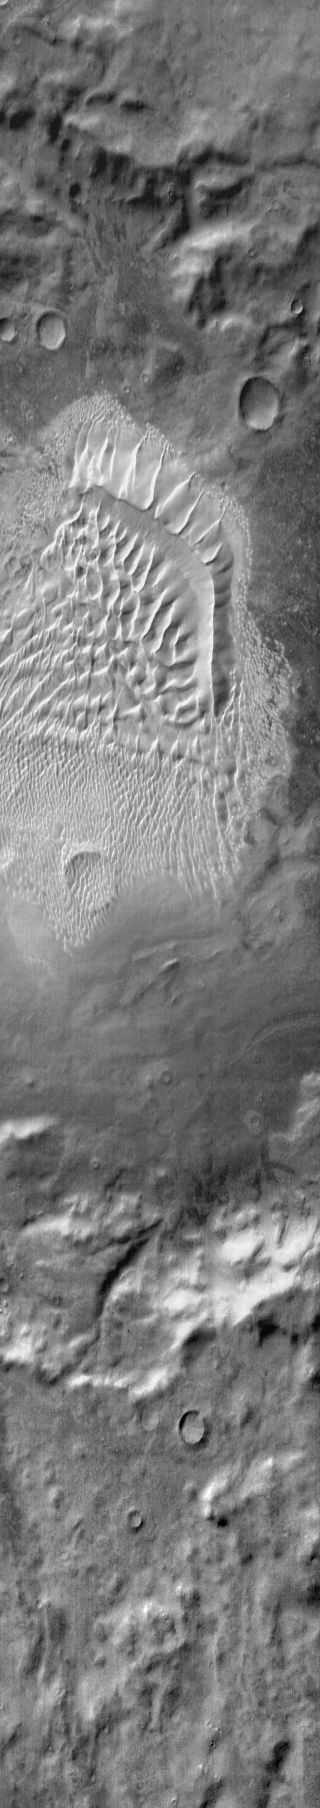

Russell Crater Dunes (IR)

This daytime infrared image shows the complex dune field located on the floor of Russell Crater. The bright tone indicates the warmth of the dunes compared to the surrounding materials.

Context information for this image is not available at this time.

Image information: IR instrument. Latitude -54.9N, Longitude 12.7E. 120 meter/pixel resolution.

Please see the THEMIS Data Citation Note for details on crediting THEMIS images.

Note: this THEMIS visual image has not been radiometrically nor geometrically calibrated for this preliminary release. An empirical correction has been performed to remove instrumental effects. A linear shift has been applied in the cross-track and down-track direction to approximate spacecraft and planetary motion. Fully calibrated and geometrically projected images will be released through the Planetary Data System in accordance with Project policies at a later time.

NASA’s Jet Propulsion Laboratory manages the 2001 Mars Odyssey mission for NASA’s Office of Space Science, Washington, D.C. The Thermal Emission Imaging System (THEMIS) was developed by Arizona State University, Tempe, in collaboration with Raytheon Santa Barbara Remote Sensing. The THEMIS investigation is led by Dr. Philip Christensen at Arizona State University. Lockheed Martin Astronautics, Denver, is the prime contractor for the Odyssey project, and developed and built the orbiter. Mission operations are conducted jointly from Lockheed Martin and from JPL, a division of the California Institute of Technology in Pasadena

Credit: NASA/JPL/ASU